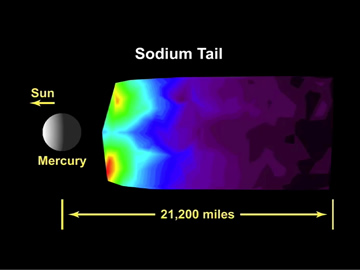

A Movie of MESSENGER’s Observations of Mercury’s Exosphere

This animation illustrates how MASCS observed the tail region of Mercury’s exosphere during the mission’s second flyby of the planet. As MESSENGER flew toward Mercury on the inbound leg of its trajectory, the spacecraft rotated back and forth about the Sun-Mercury line. This nodding caused the MASCS instrument viewing direction (i.e., the direction the instrument is pointed) to move alternately north and south, building up an image in a whiskbroom fashion. At two points, the scanning sequence was briefly interrupted while the spacecraft reoriented to take an image; MASCS observations continued during these times, but the observation direction changed. After all the observations were processed, they were then converted to an image of the emission intensity. In these images, the color scale indicates relative intensity as a function of spatial position. Images of the emission intensity of sodium and calcium (see PIA11402) have been produced from data acquired during MESSENGER’s second Mercury flyby and compared to similar sodium emission intensity measurements from the mission’s first Mercury encounter (see PIA11407).

Date Acquired: October 6, 2008
Instrument: Mercury Atmospheric and Surface Composition Spectrometer (MASCS)

These images are from MESSENGER, a NASA Discovery mission to conduct the first orbital study of the innermost planet, Mercury. For information regarding the use of images, see the MESSENGER image use policy.

Credit: NASA/Johns Hopkins University Applied Physics Laboratory/Carnegie Institution of Washington